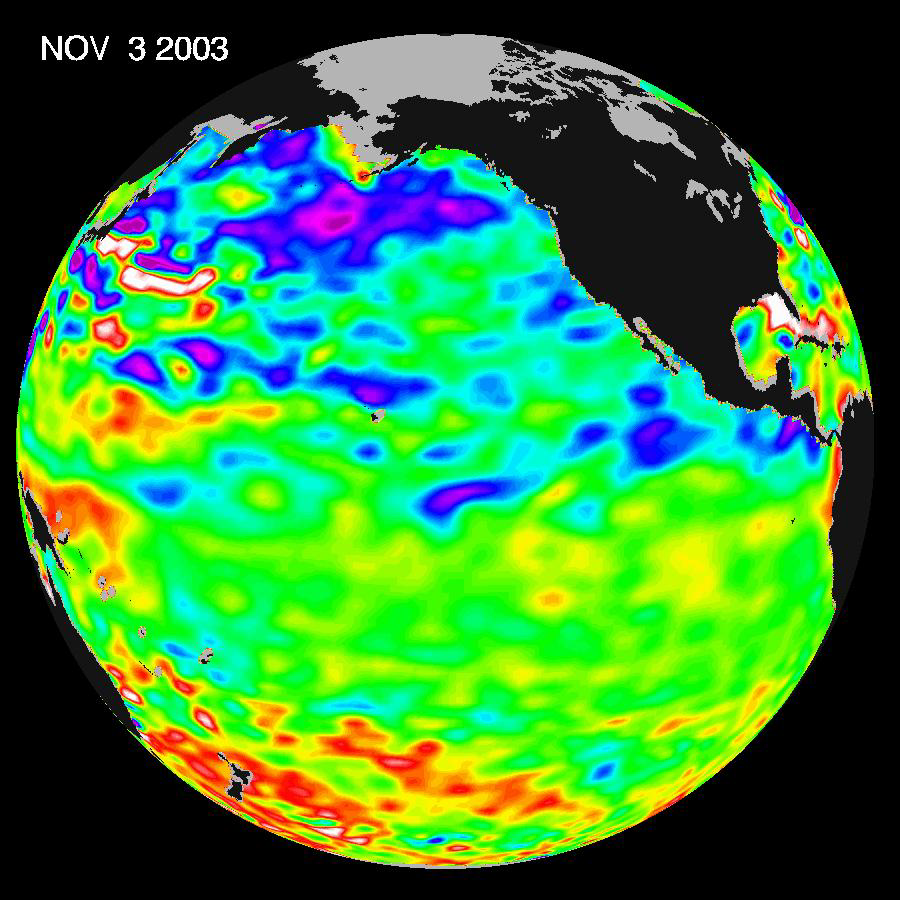

A Mostly Quiet Pacific

Some climate forecast models indicate there is an above average chance that there could be a weak to borderline El Niño by the end of November 2003. However, the trade winds, blowing from east to west across the equatorial Pacific Ocean, remain strong. Thus, there remains some uncertainty among climate scientists as to whether the warm temperature anomaly will form again this year. The latest remote sensing data from NASA’s Jason satellite show near normal conditions across the equatorial Pacific. There are currently no visible signs in sea surface height of an impending El Niño.

This equatorial quiet contrasts with the Bering Sea, Gulf of Alaska and U.S. West Coast where lower-than-normal sea surface levels and cool ocean temperatures continue (indicated by blue and purple areas).

The image above is a global map of sea surface height, accurate to within 30 millimeters. The image represents data collected and composited over a 10-day period, ending on Nov. 3, 2003. The height of the water relates to the temperature of the water. As the ocean warms, its level rises; and as it cools, its level falls. Yellow and red areas indicate where the waters are relatively warmer and have expanded above sea level, green indicates near normal sea level, and blue and purple areas show where the waters are relatively colder and the surface is lower than sea level. The blue areas are between 5 and 13 centimeters (2 and 5 inches) below normal, whereas the purple areas range from 14 to 18 centimeters (6 to 7 inches) below normal.

The Jason satellite carries a dual-frequency radar altimeter. This instrument beam microwave pulses-at 13.6 and 5.3 Gigahertz, respectively-downward toward the Earth. To determine the ocean’s height, the instrument precisely measures the time it takes for the microwave pulses to bounce off the surface and return to the spacecraft. This measure, multiplied by the speed of light, gives the range from the satellite to the ocean surface. (For more details, visit the Jason Website.)

Credit: NASA/JPL Ocean Surface Topography Team